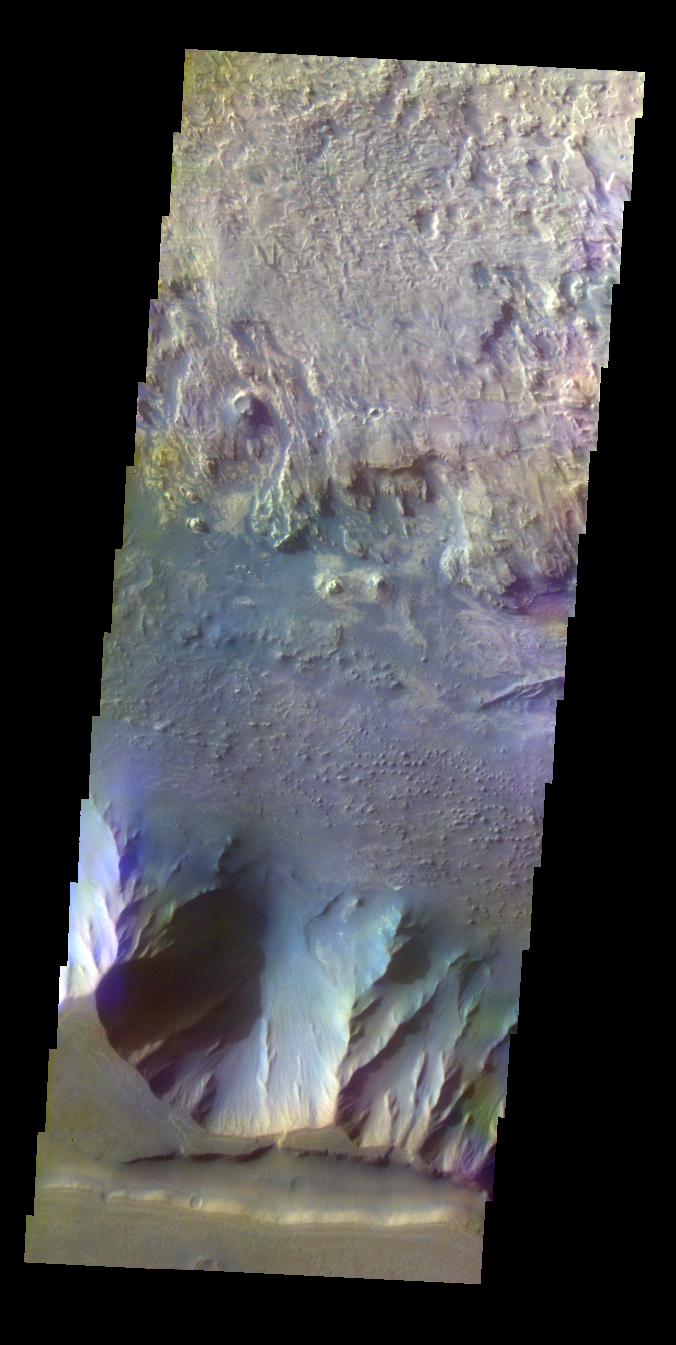

Candor Chasma – False Color

The THEMIS VIS camera contains 5 filters. The data from different filters can be combined in multiple ways to create a false color image. These false color images may reveal subtle variations of the surface not easily identified in a single band image. Today’s false color image shows part of the complex region at the west end of Candor Chasma.

Credit: NASA/JPL-Caltech/ASU